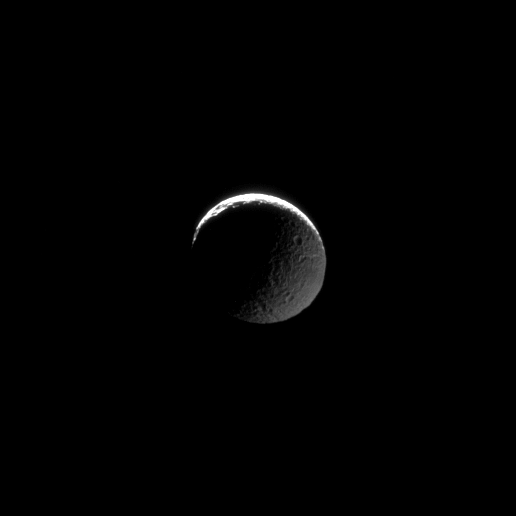

Twice the Terminators

The transition from light to dark takes place on two fronts in this image of Mimas. The two terminators that stretch across the moon are created by sunshine across the north and Saturn-shine in the east.

This view looks toward the trailing hemisphere of Mimas (396 kilometers, or 246 miles across). North on Mimas is up and rotated 33 degrees to the right.

The image was taken in visible light with the Cassini spacecraft narrow-angle camera on Jan. 23, 2009. The view was acquired at a distance of approximately 508,000 kilometers (316,000 miles) from Mimas and at a Sun-Mimas-spacecraft, or phase, angle of 152 degrees. Image scale is 3 kilometers (2 miles) per pixel.

The Cassini-Huygens mission is a cooperative project of NASA, the European Space Agency and the Italian Space Agency. The Jet Propulsion Laboratory, a division of the California Institute of Technology in Pasadena, manages the mission for NASA’s Science Mission Directorate, Washington, D.C. The Cassini orbiter and its two onboard cameras were designed, developed and assembled at JPL. The imaging operations center is based at the Space Science Institute in Boulder, Colo.

Credit: NASA/JPL/Space Science Institute